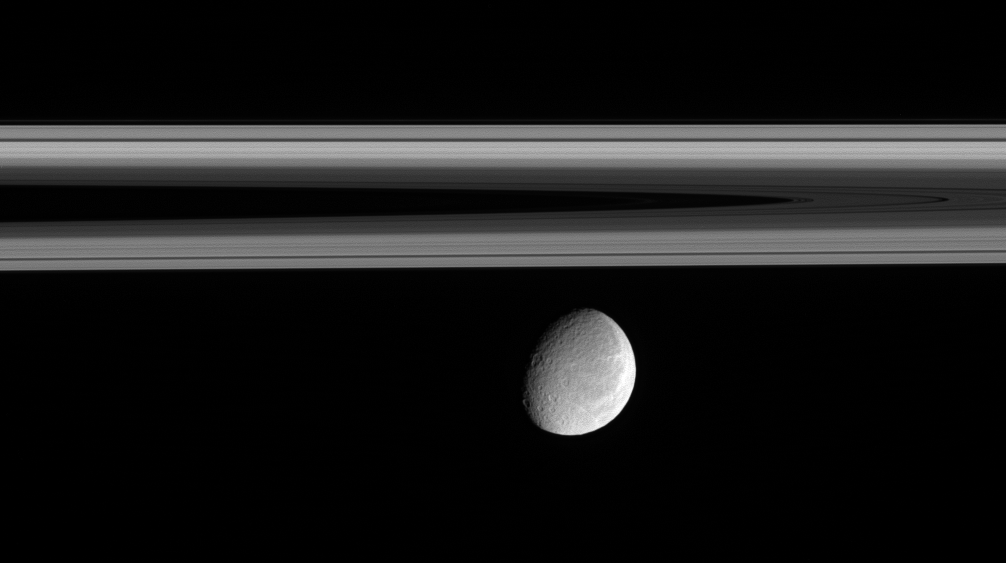

Sleek Rings, Rugged Moon

Rhea floats below the innermost regions of Saturn’s amazing rings. This view of the Saturn-facing hemisphere of Rhea (1,528 kilometers, or 949 miles across) allows a glimpse of the wispy terrain that covers the trailing hemisphere of Rhea.

(See

PIA06575

) &

PIA06578

) for similar views of the wispy terrain.)

The image was taken in visible light with the Cassini narrow-angle camera on Oct. 9, 2005, at a distance of approximately 1.9 million kilometers (1.2 million miles) from Rhea and at a Sun-Rhea-spacecraft, or phase, angle of 51 degrees. The image scale is 12 kilometers (7 miles) per pixel.

The Cassini-Huygens mission is a cooperative project of NASA, the European Space Agency and the Italian Space Agency. The Jet Propulsion Laboratory, a division of the California Institute of Technology in Pasadena, manages the mission for NASA’s Science Mission Directorate, Washington, D.C. The Cassini orbiter and its two onboard cameras were designed, developed and assembled at JPL. The imaging operations center is based at the Space Science Institute in Boulder, Colo.

Credit: NASA/JPL/Space Science Institute